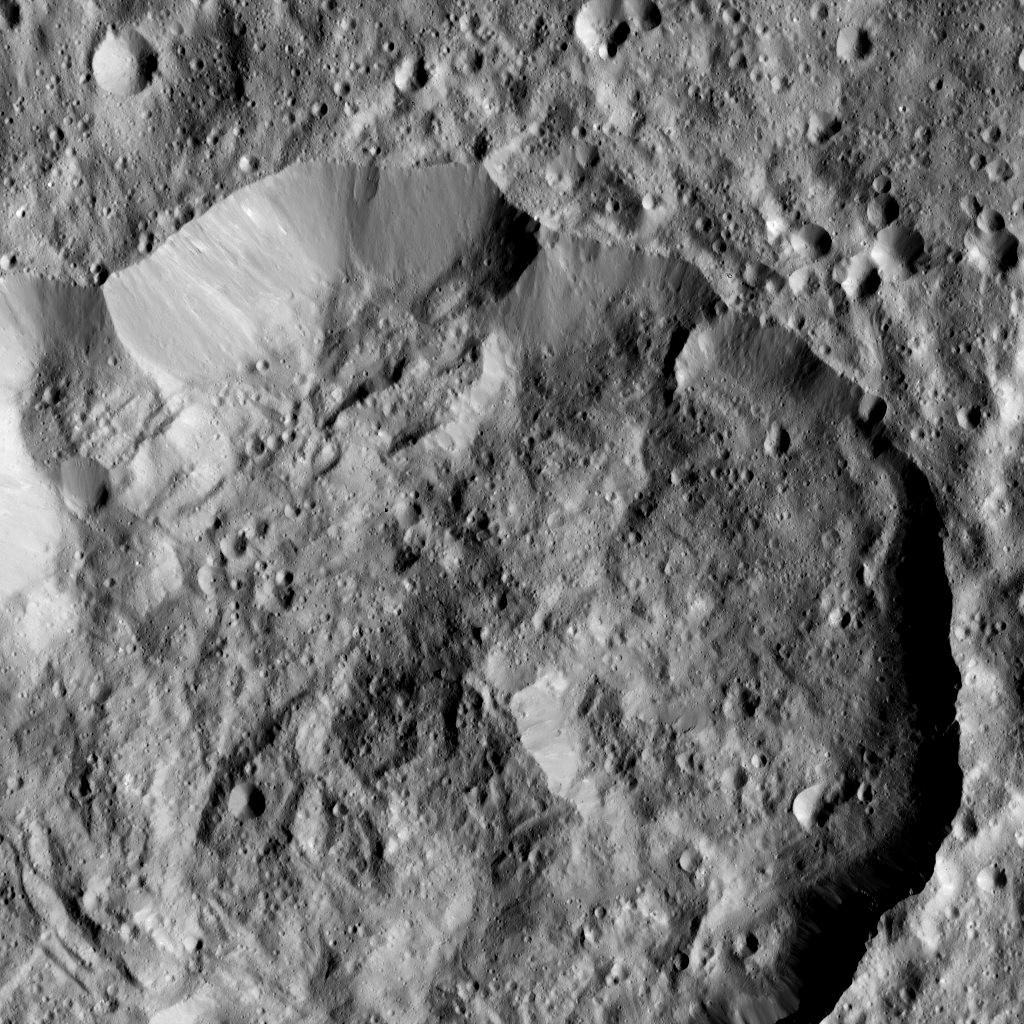

Dawn LAMO Image 63

Ninsar Crater, in the northern hemisphere of Ceres, is seen this view from NASA’s Dawn spacecraft. Ninsar was named for a Sumerian goddess of plants and vegetation.

The view is centered at approximately 30 degrees north latitude, 265 degrees east longitude.

Dawn obtained this image on Feb. 12, 2016, from its low-altitude mapping orbit, at a distance of about 240 miles (385 kilometers) from the surface. The image resolution is 120 feet (35 meters) per pixel.

Dawn’s mission is managed by JPL for NASA’s Science Mission Directorate in Washington. Dawn is a project of the directorate’s Discovery Program, managed by NASA’s Marshall Space Flight Center in Huntsville, Alabama. UCLA is responsible for overall Dawn mission science. Orbital ATK, Inc., in Dulles, Virginia, designed and built the spacecraft. The German Aerospace Center, the Max Planck Institute for Solar System Research, the Italian Space Agency and the Italian National Astrophysical Institute are international partners on the mission team.

Credit: NASA/JPL-Caltech/UCLA/MPS/DLR/IDA